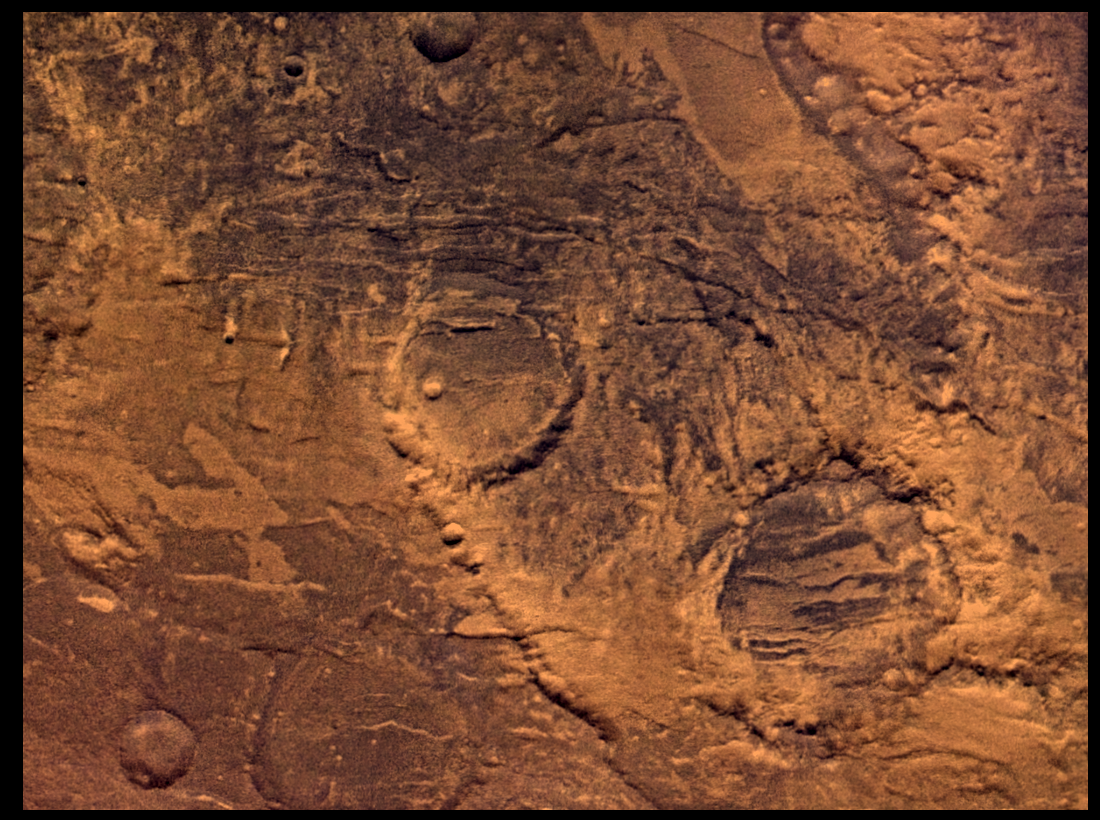

Claritas Fossae, Approximately Natural Color

Syria Planum-centered volcanism and tectonism produced fractures, narrow to broad grabens, large scarps, and broad fold and thrust ridges that deformed a basement complex. Picture is centered at latitude 29 degrees S., longitude 101 degree W. The region appears to have been mantled by materials of unknown origin. Colors seen in the enhanced color version (PIA00154) are due to variable proportions of dust and sand and possibly to different kinds of weathering or alterations. Viking Orbiter Picture Numbers 421A42 (violet), 421A48 (green), and 421A50 (red) at 106 m/pixel resolution. Picture width is 117 km. North is 101 degree clockwise from top.

Credit: NASA/JPL/USGS